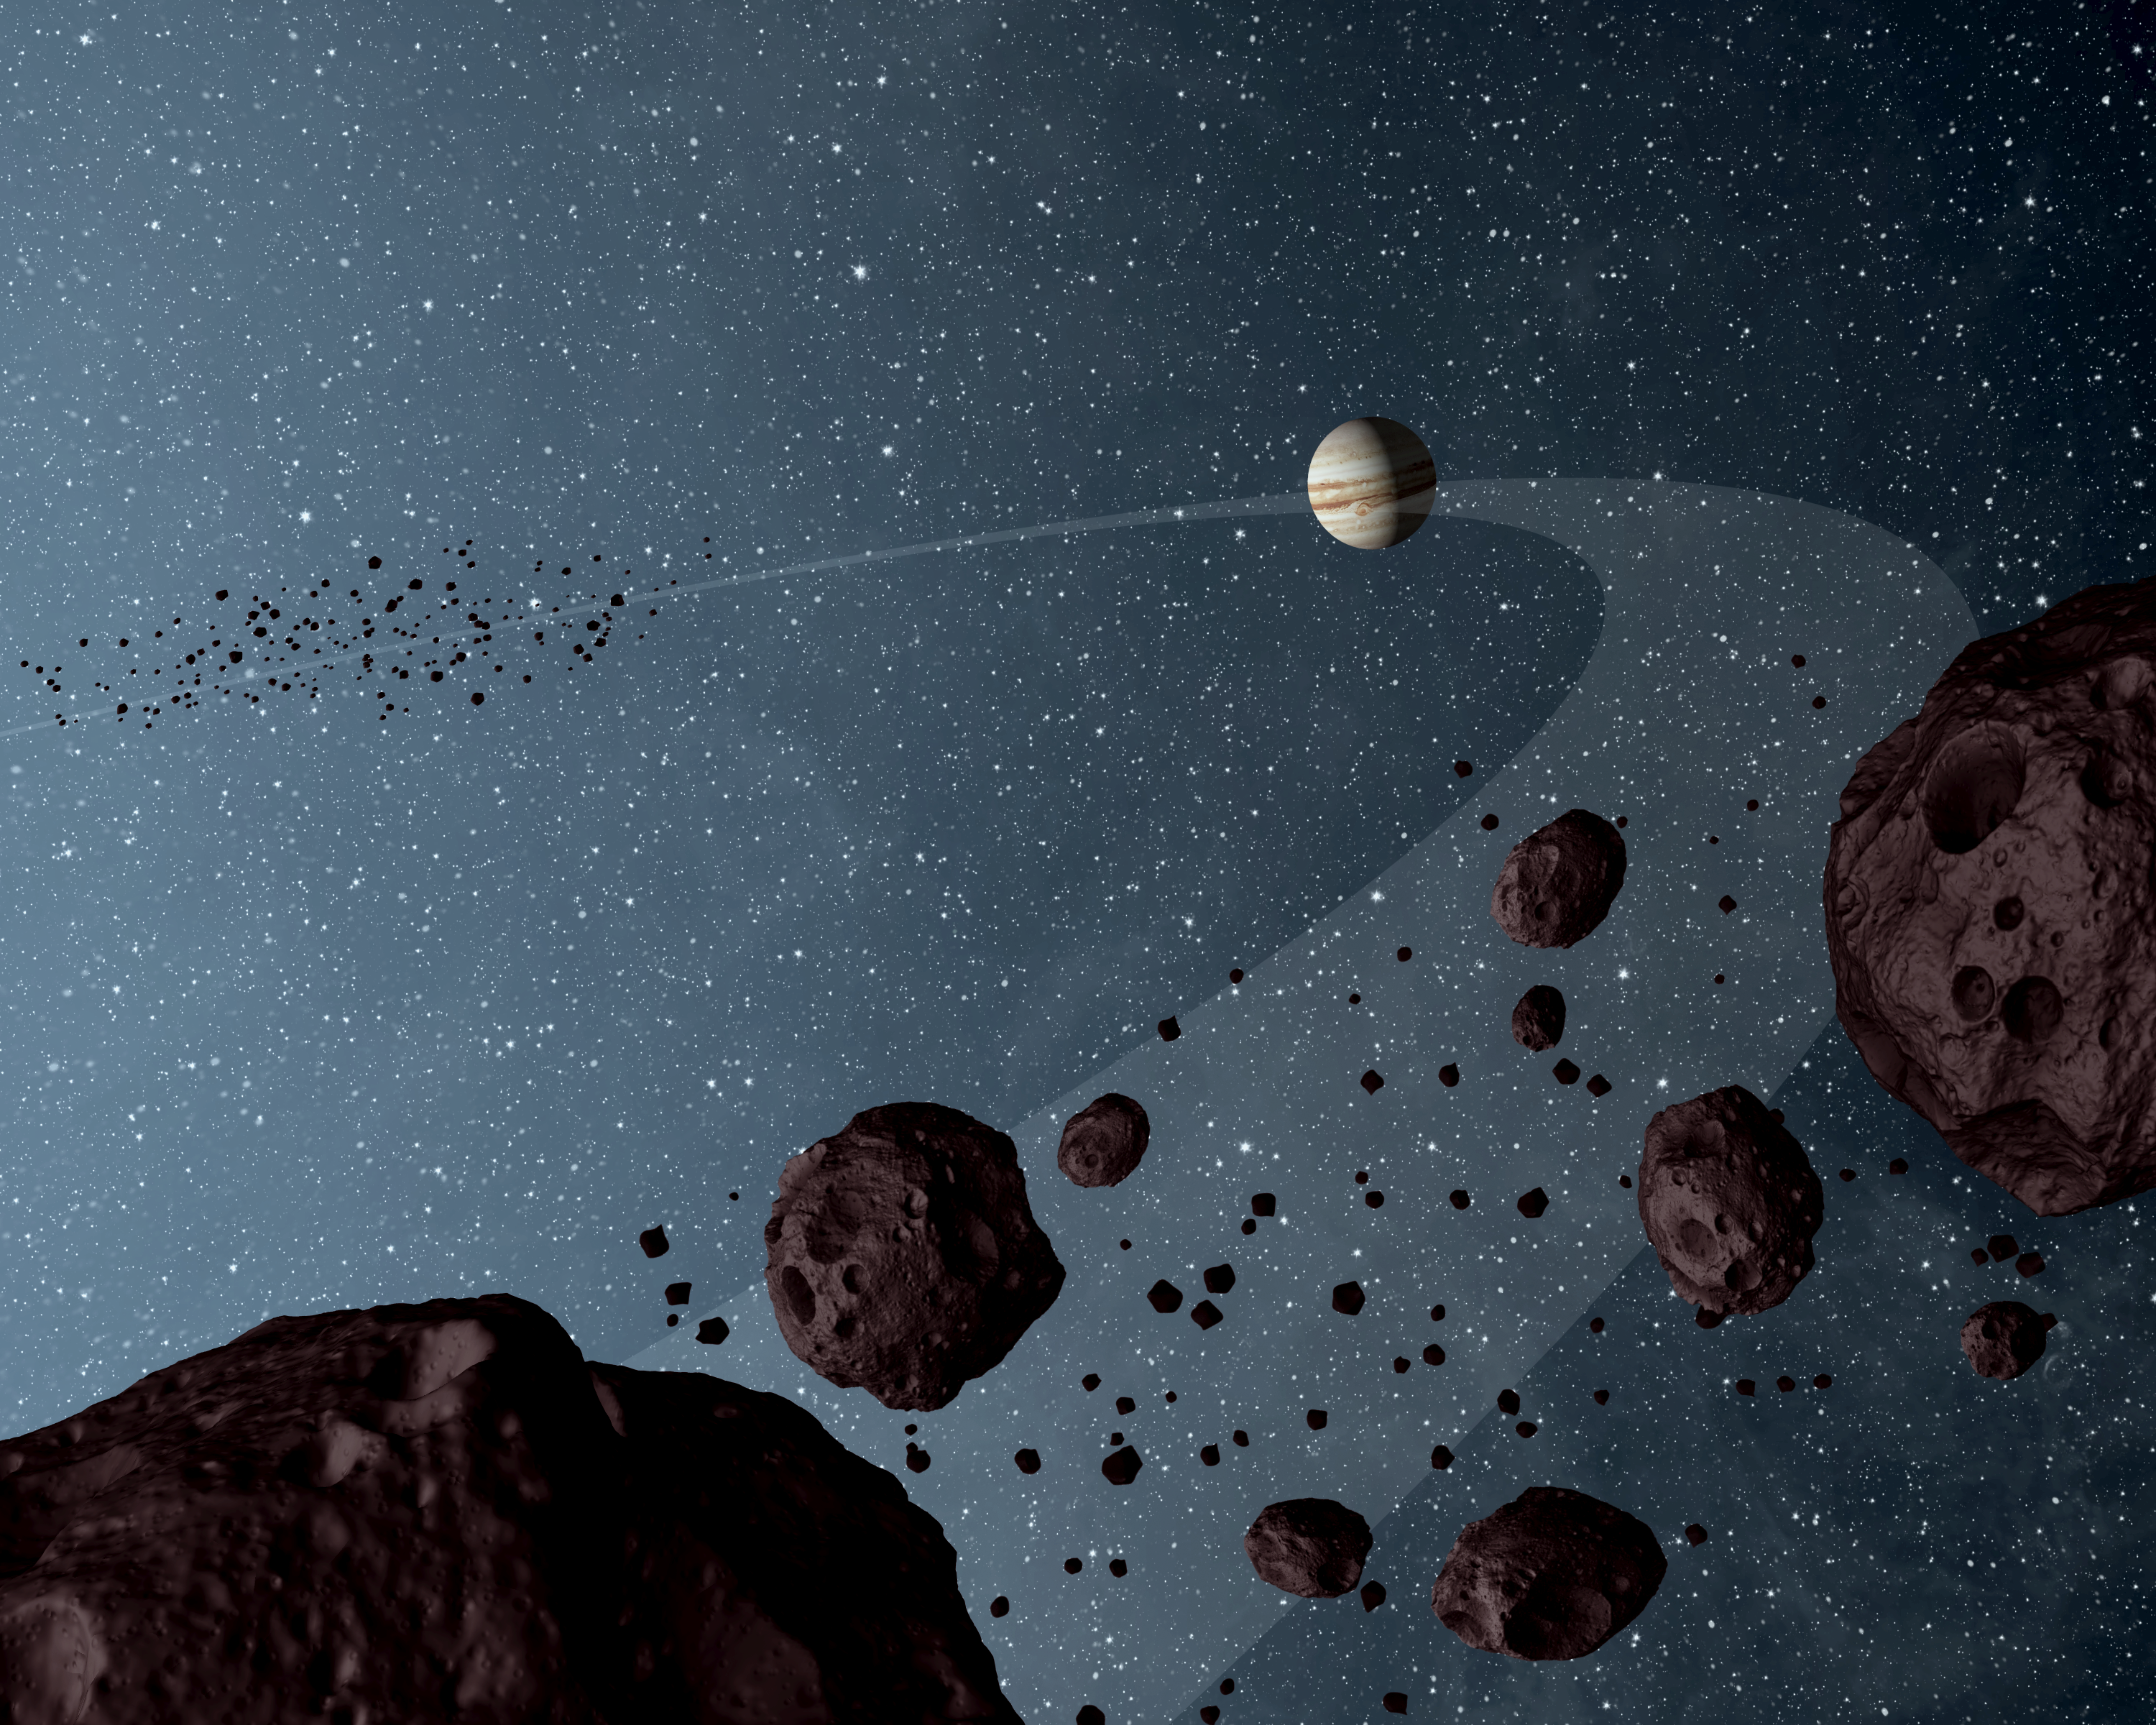

Trojan Colors Revealed (Artist’s Concept)

New results from NASA’s Wide-field Infrared Explorer, or WISE, reveal that the Jovian Trojans — asteroids that lap the sun in the same orbit as Jupiter — are uniformly dark with a hint of burgundy color, and have matte surfaces that reflect little sunlight. The results are illustrated in this artist’s concept, showing both the leading and trailing packs of Trojans in orbit with Jupiter. Observations from WISE also confirmed the previous suspicion that there are more asteroids in the leading pack of Trojans (seen in the distance) than the trailing bunch.

The results are helping astronomers fill in missing pieces of the ongoing Jupiter Trojan puzzle: how and when did these asteroids form?

The data for this research come from the asteroid-hunting portion of the WISE survey, called NEOWISE.

NASA’s Jet Propulsion Laboratory, Pasadena, Calif., manages, and operated WISE for NASA’s Science Mission Directorate. The spacecraft was put into hibernation mode after it scanned the entire sky twice, completing its main objectives. Edward Wright is the principal investigator and is at UCLA. The mission was selected competitively under NASA’s Explorers Program managed by the agency’s Goddard Space Flight Center in Greenbelt, Md. The science instrument was built by the Space Dynamics Laboratory in Logan, Utah. The spacecraft was built by Ball Aerospace & Technologies Corp. in Boulder, Colo. Science operations and data processing take place at the Infrared Processing and Analysis Center at the California Institute of Technology in Pasadena. Caltech manages JPL for NASA.

Credit: NASA/JPL-Caltech